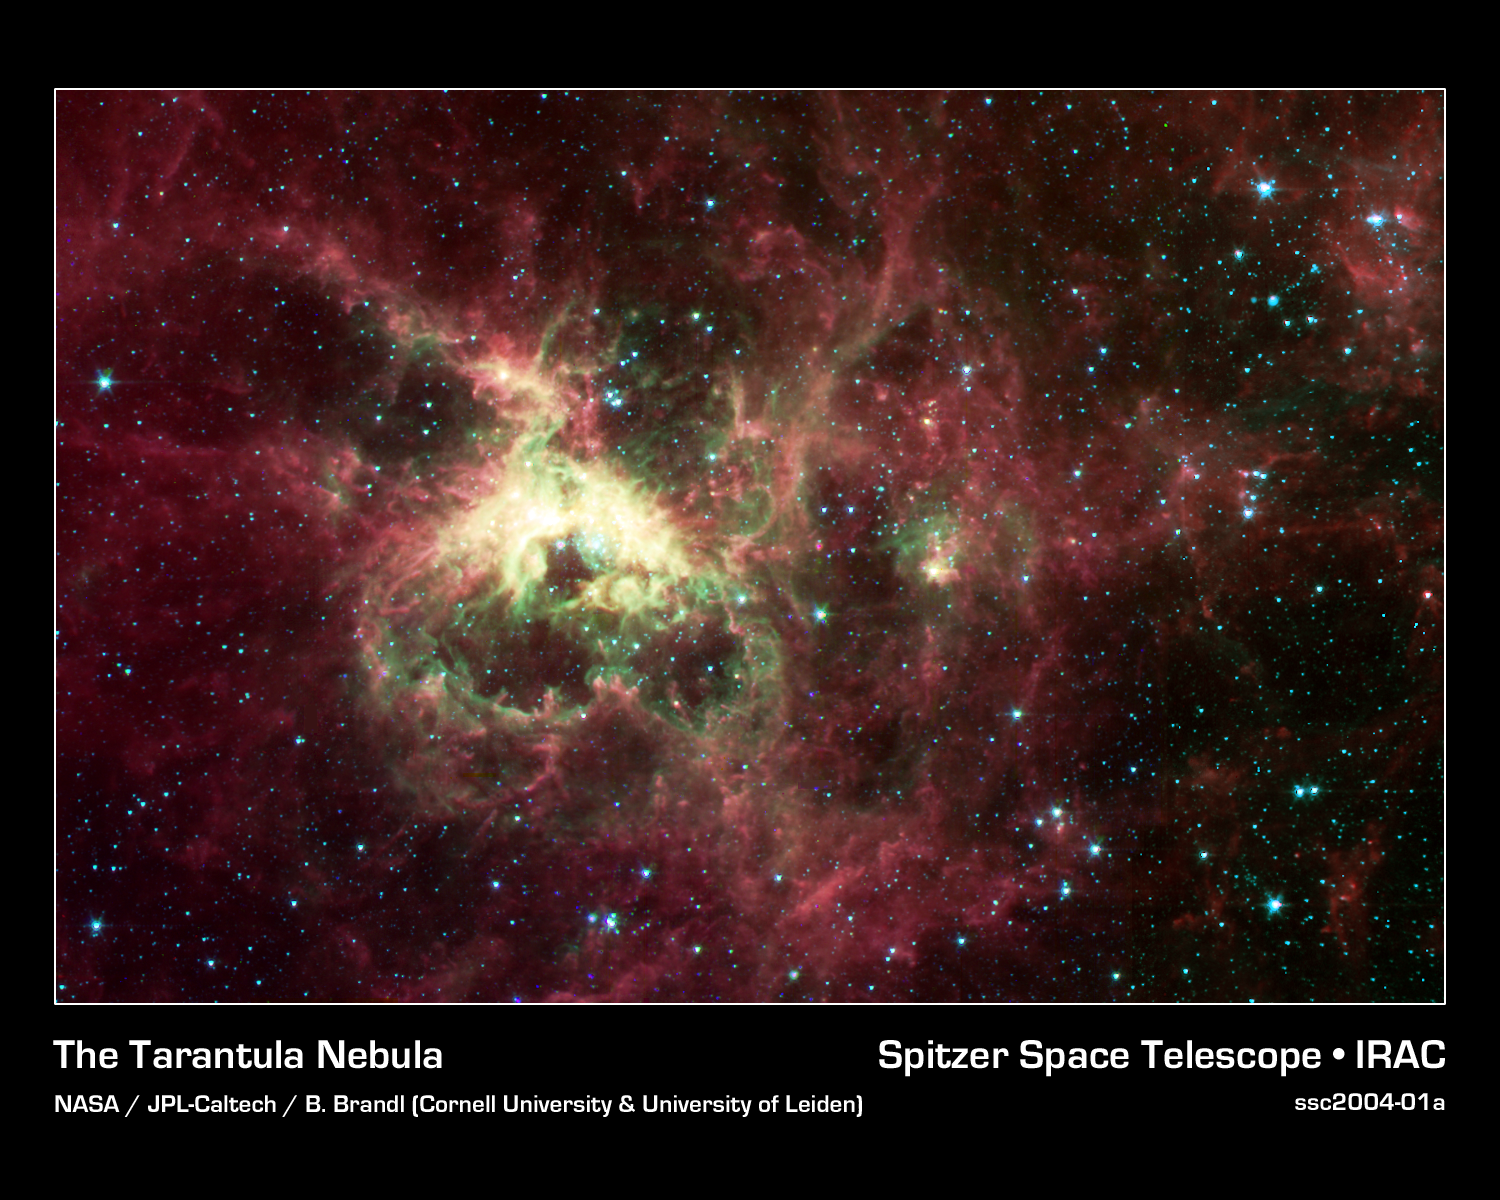

The Tarantula Nebula

NASA's new Spitzer Space Telescope, formerly known as the Space Infrared Telescope Facility, has captured in stunning detail the spidery filaments and newborn stars of the Tarantula Nebula, a rich star-forming region also known as 30 Doradus. This cloud of glowing dust and gas is located in the Large Magellanic Cloud, the nearest galaxy to our own Milky Way, and is visible primarily from the Southern Hemisphere. This image of an interstellar cauldron provides a snapshot of the complex physical processes and chemistry that govern the birth -- and death -- of stars.

At the heart of the nebula is a compact cluster of stars, known as R136, which contains very massive and young stars. The brightest of these blue supergiant stars are up to 100 times more massive than the Sun, and are at least 100,000 times more luminous. These stars will live fast and die young, at least by astronomical standards, exhausting their nuclear fuel in a few million years.

The Spitzer Space Telescope image was obtained with an infrared array camera that is sensitive to invisible infrared light at wavelengths that are about ten times longer than visible light. In this four-color composite, emission at 3.6 microns is depicted in blue, 4.5 microns in green, 5.8 microns in orange, and 8.0 microns in red. The image covers a region that is three-quarters the size of the full moon.

The Spitzer observations penetrate the dust clouds throughout the Tarantula to reveal previously hidden sites of star formation. Within the luminescent nebula, many holes are also apparent. These voids are produced by highly energetic winds originating from the massive stars in the central star cluster. The structures at the edges of these voids are particularly interesting. Dense pillars of gas and dust, sculpted by the stellar radiation, denote the birthplace of future generations of stars.

The Spitzer image provides information about the composition of the material at the edges of the voids. The surface layers closest to the massive stars are subject to the most intense stellar radiation. Here, the atoms are stripped of their electrons, and the green color of these regions is indicative of the radiation from this highly excited, or 'ionized,' material. The ubiquitous red filaments seen throughout the image reveal the presence of molecular material thought to be rich in hydrocarbons.

The Tarantula Nebula is the nearest example of a 'starburst' phenomenon, in which intense episodes of star formation occur on massive scales. Most starbursts, however, are associated with dusty and distant galaxies. Spitzer infrared observations of the Tarantula provide astronomers with an unprecedented view of the lifecycle of massive stars and their vital role in regulating the birth of future stellar and planetary systems.

Credit: NASA/JPL-Caltech/B. Brandl (Cornell & University of Leiden)